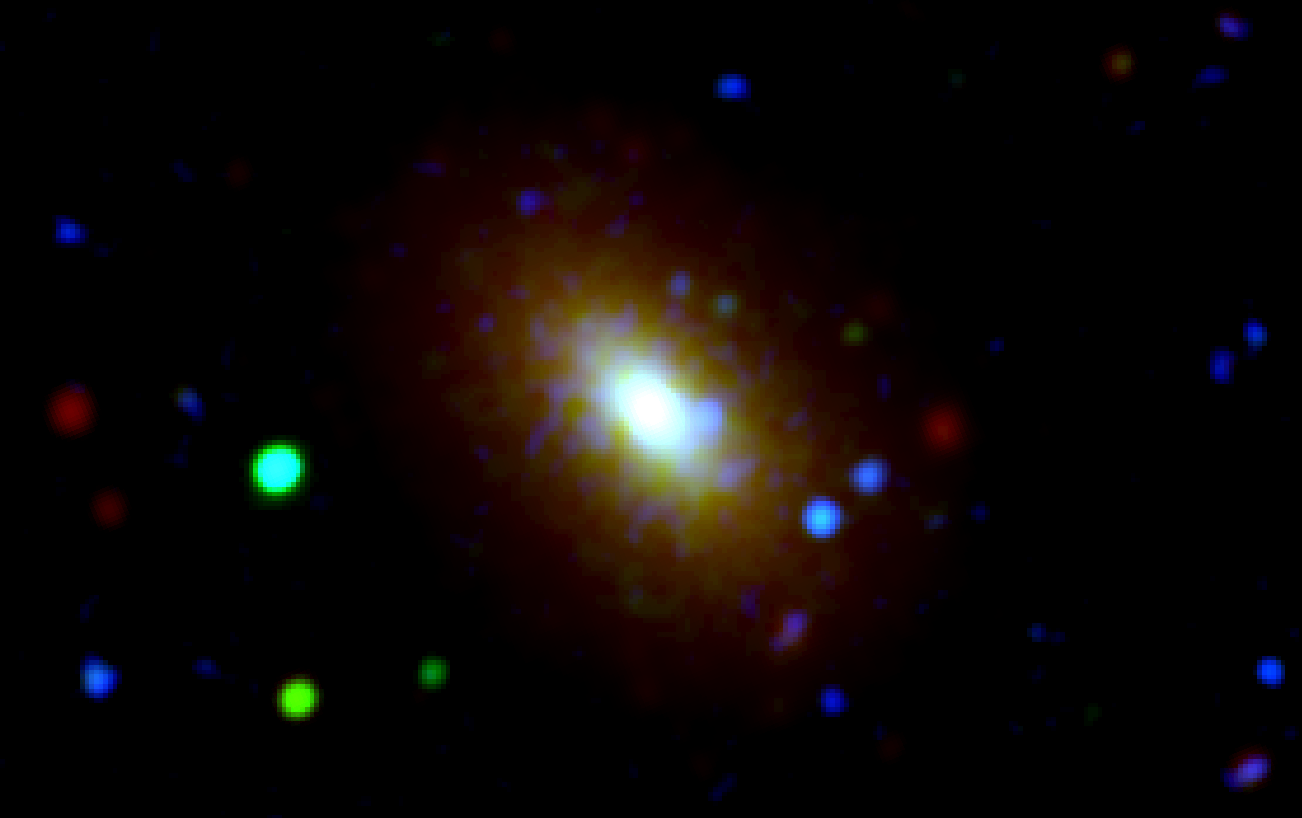

Galaxies Grow from Inside Out

New evidence from NASA’s Wide-field Infrared Survey Explorer (WISE) and Galaxy Evolution Explorer (GALEX) missions provide support for the “inside-out” theory of galaxy evolution, which holds that star formation starts at the core of the galaxy and spreads outward.

In this image of a galaxy called NGC 3377, infrared light from WISE is colored red, and ultraviolet light from GALEX is green and blue. The center of the galaxy appears white, where all three wavelengths of light are present and add up. The outside of the galaxy is mostly ultraviolet light, and thus contains more blue and green. The dots in the picture are stars located in the foreground.

NGC 3377 is located 31 million light-years away in the constellation Leo. It is an older galaxy, having already exhausted its stellar fuel supply. The outer regions, while containing more young stars than the core, are bright in ultraviolet light due to a small population of older, extremely hot stars.

WISE and GALEX are both no longer operating, but scientists continue to access their bounties of data through public archives.

NASA’s Jet Propulsion Laboratory, Pasadena, Calif., manages and operates the recently activated NEOWISE mission for NASA’s Science Mission Directorate. The WISE mission was selected competitively under NASA’s Explorers Program managed by the agency’s Goddard Space Flight Center in Greenbelt, Md. The science instrument was built by the Space Dynamics Laboratory in Logan, Utah. The spacecraft was built by Ball Aerospace & Technologies Corp. in Boulder, Colo. Science operations and data processing take place at the Infrared Processing and Analysis Center at Caltech. Caltech manages JPL for NASA. More information is online at http://www.nasa.gov/wise and http://wise.astro.ucla.edu and http://www.jpl.nasa.gov/wise .

Caltech led the Galaxy Evolution Explorer mission and was responsible for science operations and data analysis. JPL managed the mission and built the science instrument. The mission was developed under NASA’s Explorers Program managed by the Goddard Space Flight Center, Greenbelt, Md. Researchers sponsored by Yonsei University in South Korea and the Centre National d’Etudes Spatiales (CNES) in France collaborated on this mission.

Credit: NASA/JPL-Caltech